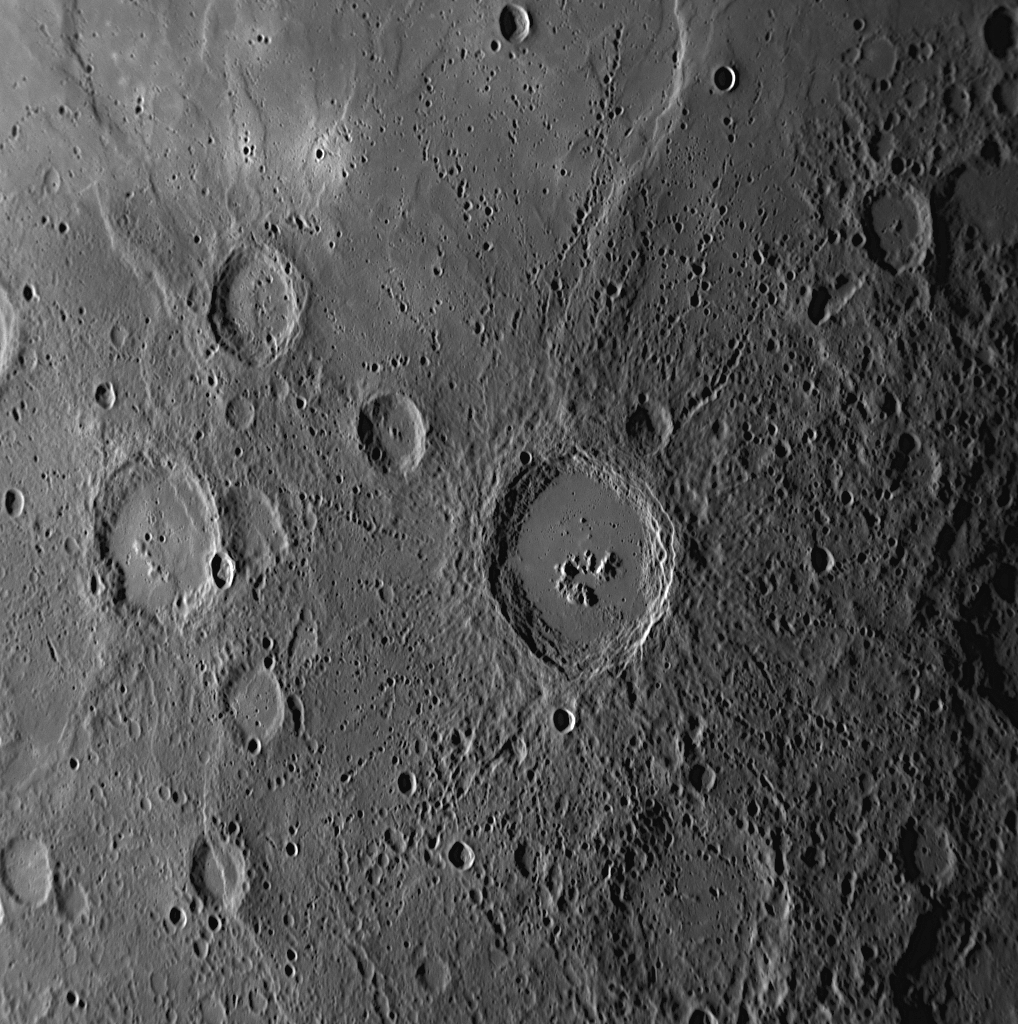

Mercury’s Geology: A Story with Many Chapters

This single NAC image, taken during MESSENGER’s third Mercury flyby, captures examples of the multiple processes that have played important roles in shaping the geology of the planet’s surface. Impact cratering has clearly been an influential process, and both old degraded craters and relatively young fresh craters can be spotted in this image. Near the center of the image is found a large, fresh crater with a smooth floor, central peak structures, terraced walls, and many associated small secondary craters and crater chains. At the top of the image, smooth plains extend over a large area. Wrinkle ridges are visible on the plains. Smooth plains are widespread on Mercury’s surface, and there is evidence that many of the smooth plains are volcanic in origin. In the lower left of this image, a scarp (cliff) can be seen cutting through a deformed impact crater. Numerous examples of similar relationships between scarps and craters have been identified on Mercury’s surface. It is thought that such scarps are the surface expressions of large faults that formed in Mercury’s past as the planet’s interior cooled and the surface consequently contracted slightly. MESSENGER Science Team members are studying images like this one to decipher the story of Mercury’s geology and its many different chapters.

Date Acquired: September 29, 2009
Image Mission Elapsed Time (MET): 162744236
Instrument: Narrow Angle Camera (NAC) of the Mercury Dual Imaging System (MDIS)
Resolution: 400 meters/pixel (0.25 miles/pixel)
Scale: This image is about 410 kilometers (250 miles) across
Spacecraft Altitude: 15,300 kilometers (9,500 miles)

These images are from MESSENGER, a NASA Discovery mission to conduct the first orbital study of the innermost planet, Mercury. For information regarding the use of images, see the MESSENGER image use policy

Credit: NASA/Johns Hopkins University Applied Physics Laboratory/Carnegie Institution of Washington